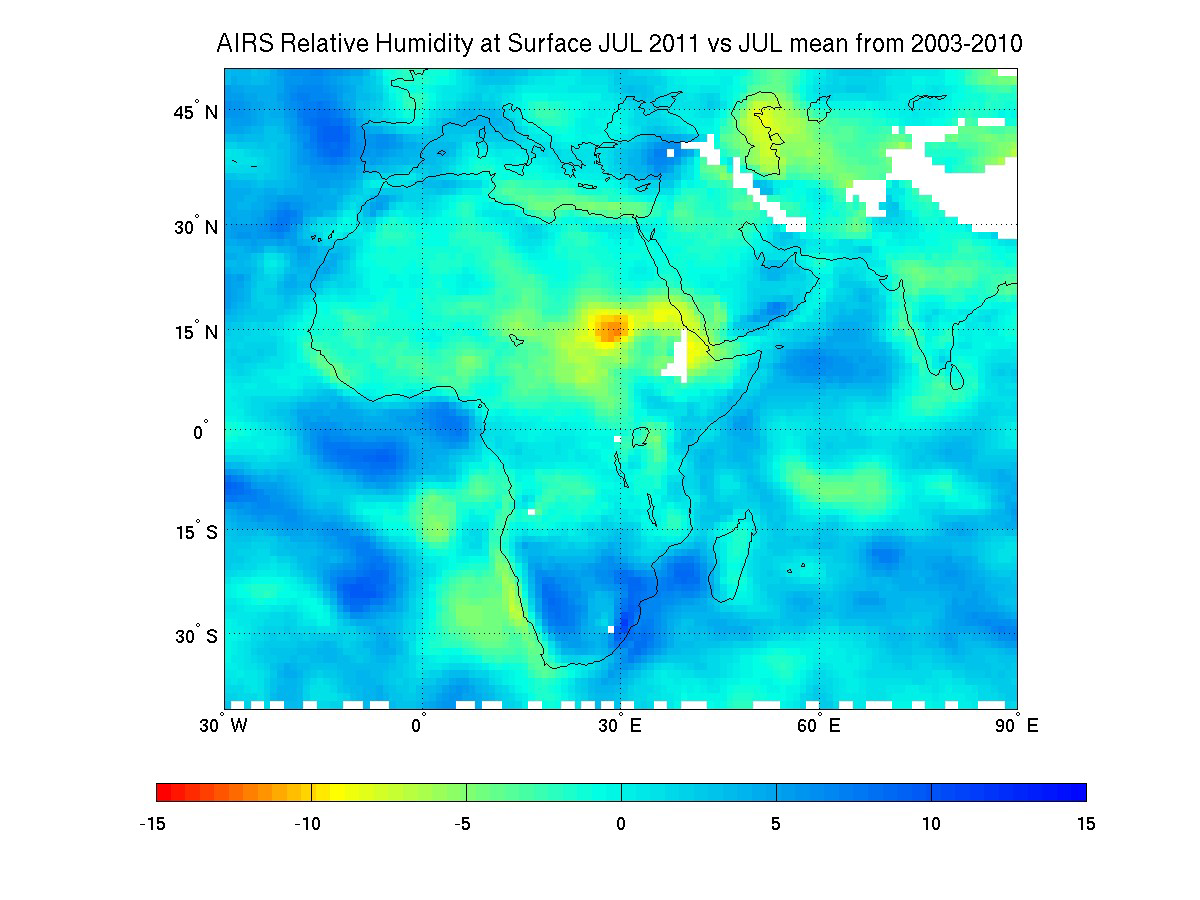

NASA Satellite Tracks Severity of African Drought

Northeast Africa continues to reel from the effects of the worst drought to strike the region in decades. The arid conditions are contributing to famines that the U.S. Department of State says are affecting more than 11.5 million people, particularly in Somalia, Ethiopia, Kenya and Djibouti. The drought is tied to strong La Nina conditions that prevailed in late 2010 and early 2011. La Nina shifts ocean temperatures and air pressure over the Pacific Ocean, causing effects that ripple through weather patterns around the world. In East Africa, La Nina typically brings drought.

The current dry conditions are illustrated in this new map, created using nine years of data on surface relative humidity from the Atmospheric Infrared Sounder (AIRS) instrument on NASA’s Aqua spacecraft. Surface relative humidity measures the percent of water vapor in the air nearest to Earth’s surface, where people, animals and plants live.

Scientists at NASA’s Jet Propulsion Laboratory, Pasadena, Calif., created a climatology for the region by averaging eight years of July AIRS surface relative humidity data from 2003 through 2010, and then subtracting the result from the AIRS relative humidity data for July 1-18, 2011. Areas shown in greens, yellows, oranges and reds represent regions that are drier in July 2011 than the average of all the previous Julys dating back to 2003. The driest conditions, shown in red, are found in northeast Africa, while large regions throughout the Middle East are moderately dry. Areas in blue were moister in 2011 than in the previously studied years. White areas represent data voids caused primarily by the effects of mountain and highland topography.

In regions that are traditionally dry, the additional drying of more than 15 percent relative humidity is very stressful to crops, causing them to dry out and die.

About AIRS
The Atmospheric Infrared Sounder, AIRS, in conjunction with the Advanced Microwave Sounding Unit, AMSU, senses emitted infrared and microwave radiation from Earth to provide a three-dimensional look at Earth’s weather and climate. Working in tandem, the two instruments make simultaneous observations all the way down to Earth’s surface, even in the presence of heavy clouds. With more than 2,000 channels sensing different regions of the atmosphere, the system creates a global, three-dimensional map of atmospheric temperature and humidity, cloud amounts and heights, greenhouse gas concentrations, and many other atmospheric phenomena. Launched into Earth orbit in 2002, the AIRS and AMSU instruments fly onboard NASA’s Aqua spacecraft and are managed by NASA’s Jet Propulsion Laboratory in Pasadena, Calif., under contract to NASA. JPL is a division of the California Institute of Technology in Pasadena.

Credit: NASA/JPL